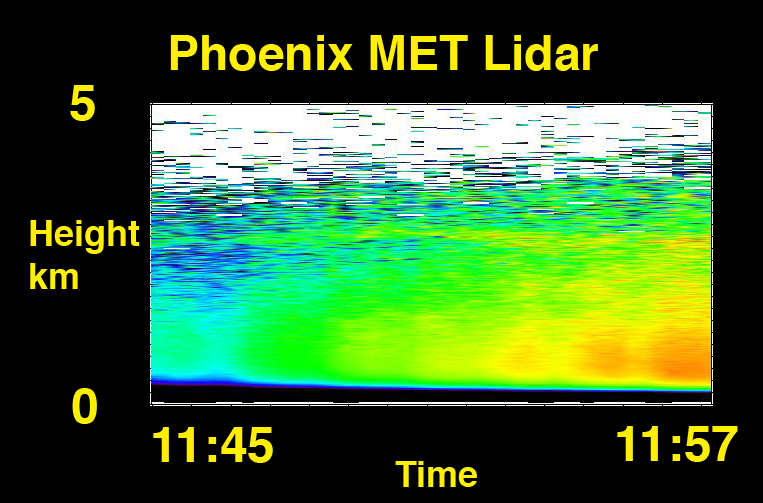

The Evolution of Dust over the Phoenix Lander

This graph shows lidar data for a 15-minute period around noon on Sol 4. Higher concentrations of dust (as shown in red and orange) move over the lander near the end of the measurement (as seen toward the right-hand side of the graph).

The Phoenix Mission is led by the University of Arizona, Tucson, on behalf of NASA. Project management of the mission is by NASA’s Jet Propulsion Laboratory, Pasadena, Calif. Spacecraft development is by Lockheed Martin Space Systems, Denver.

Photojournal Note: As planned, the Phoenix lander, which landed May 25, 2008 23:53 UTC, ended communications in November 2008, about six months after landing, when its solar panels ceased operating in the dark Martian winter.

Credit: NASA/JPL-Caltech/University of Arizona/Canadian Space Agency